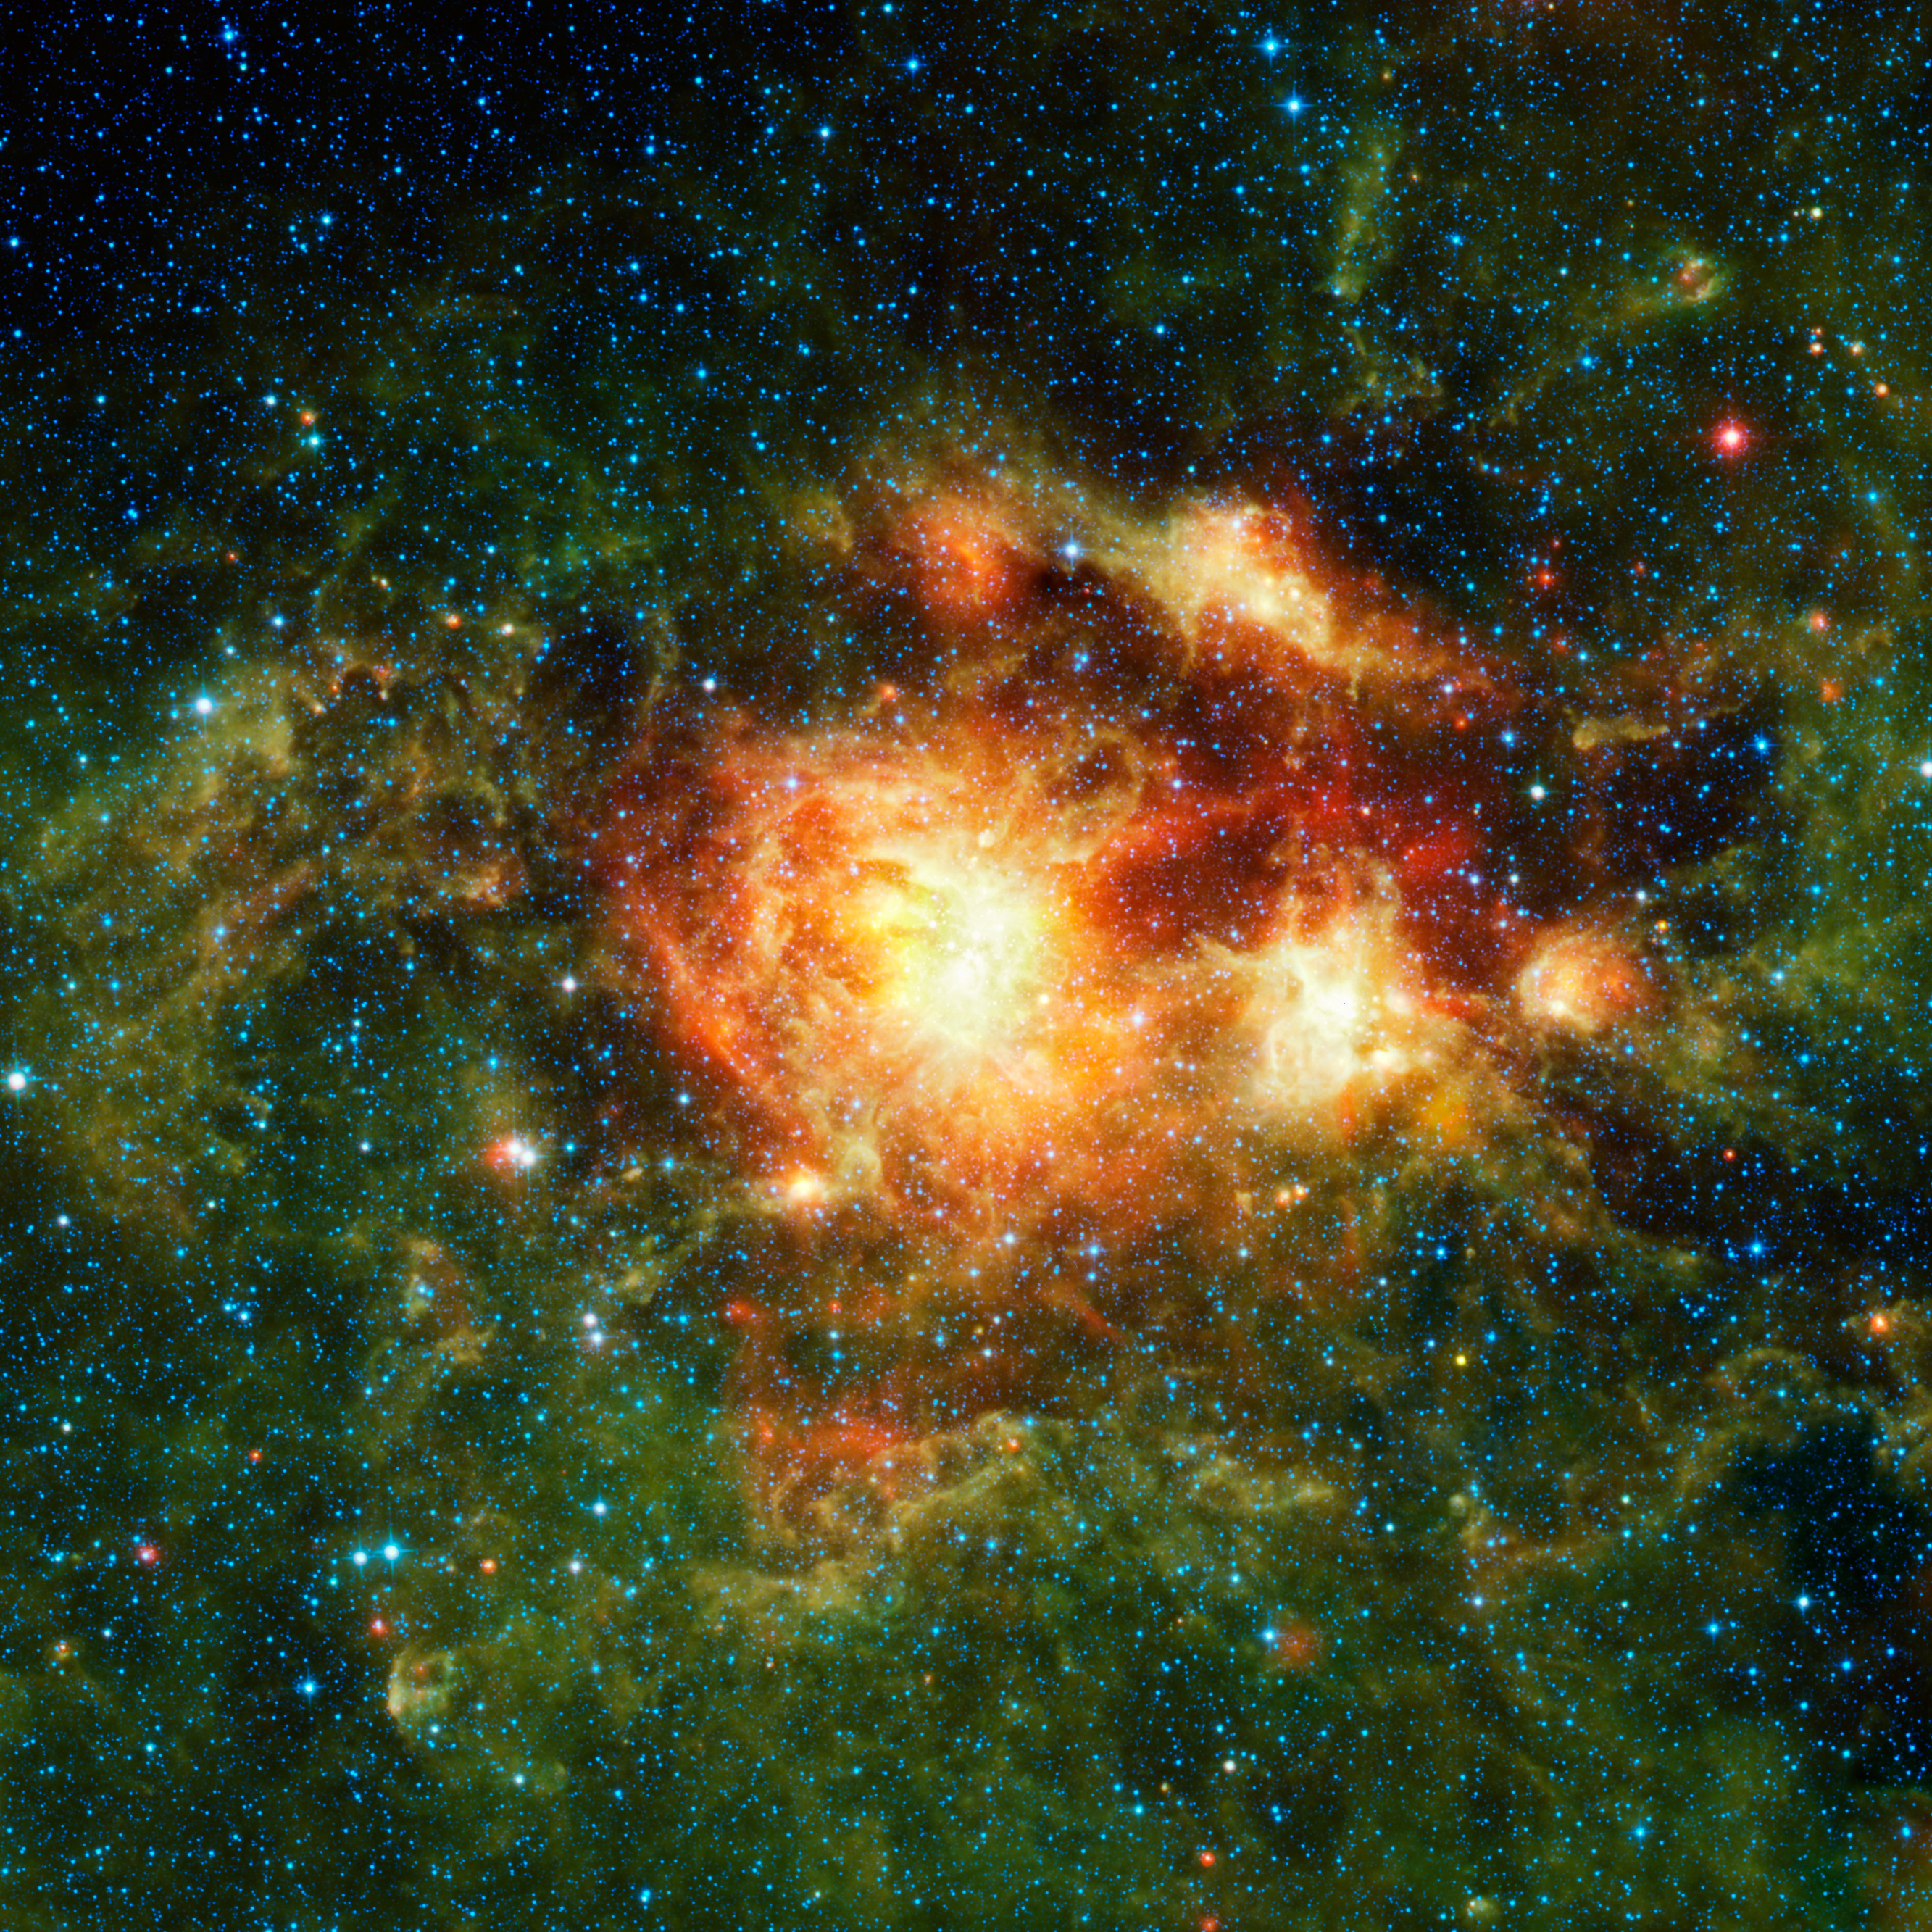

Stellar Storm of Infrared Light

This infrared image taken by NASA’s Wide-field Infrared Survey Explorer, or WISE, shows a star-forming cloud teeming with gas, dust and massive newborn stars. The inset reveals the very center of the cloud, a cluster of stars called NGC 3603. It was taken in visible light by NASA’s Hubble Space Telescope.

WISE, which is surveying the whole sky in infrared light, is particularly sensitive to the warm dust that permeates star-forming clouds like this one. In this way, WISE complements visible-light observations.

The mission also complements Hubble and other telescopes by showing the ‘big picture,” providing context for more detailed observations. For example, the WISE picture here is 2,500 times larger than the Hubble inset. While the Hubble view shows the details of the hot young star cluster, the WISE picture shows the effects that this stellar powerhouse has on its neighborhood.

The cluster contains some of the most massive stars known. Winds and radiation from the stars are evaporating and dispersing the cloud material from which they formed, warming the cold dust and gas surrounding the central nebula. This greenish “halo” of warm cloud material is seen best by WISE due to its large field of view and improved sensitivity over past all-sky infrared surveys.

These WISE observations provide circumstantial evidence that the massive stars in the center of the cluster triggered the formation of younger stars in the halo, which can be seen as red dots. The dust at the center of the cluster is very hot, producing copious amounts of infrared light, which results in the bright, yellow cores of the nebulosity.

Ultimately, this turbulent region will be blasted apart by supernova explosions. Other star-forming clouds in the Milky Way have experienced such eruptions, as evidenced by their pockmarked clouds of expanding cavities and bubbles.

Massive star clusters like this one are an important link to understanding the details of the violent original epoch of massive star formation in the early, distant universe. Astronomers also use them to study distant starbursts that occur when galaxies collide, lighting up tremendous firestorms of brilliant, but ephemeral, stars in the wreckage. Because NGC 3603 is so close, it is an excellent lab for the study of such faraway and momentous events.

In the WISE image, infrared light of 3.4 and 4.6 microns is blue; 12-micron light is green; and 22-micron light is red.

NASA’s Jet Propulsion Laboratory, Pasadena, Calif., manages the Wide-field Infrared Survey Explorer for NASA’s Science Mission Directorate, Washington. The mission’s principal investigator, Edward Wright, is at UCLA. The mission was competitively selected under NASA’s Explorers Program managed by the Goddard Space Flight Center, Greenbelt, Md. The science instrument was built by the Space Dynamics Laboratory, Logan, Utah, and the spacecraft was built by Ball Aerospace & Technologies Corp., Boulder, Colo. Science operations and data processing take place at the Infrared Processing and Analysis Center at the California Institute of Technology in Pasadena. Caltech manages JPL for NASA.

Credit: NASA/JPL-Caltech/UCLA